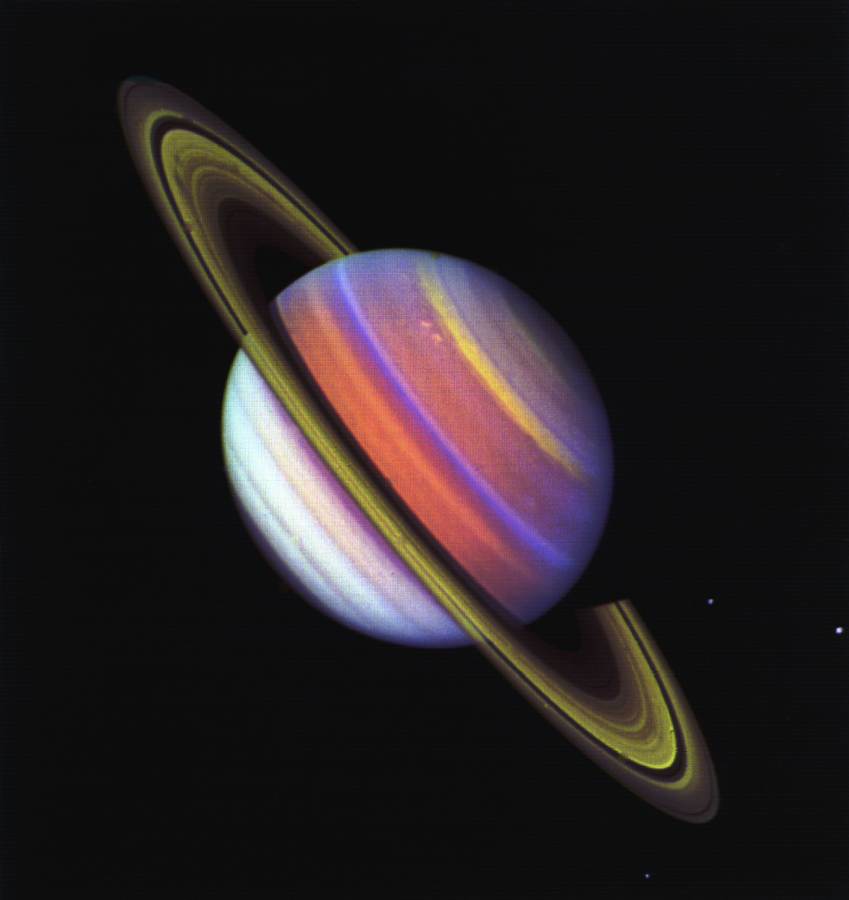

Saturn’s Atmospheric Changes

Saturn’s rings are bright and its northern hemisphere defined by bright features as NASA’s Voyager 2 approaches Saturn, which it will encounter on Aug. 25, 1981. Three images, taken through ultraviolet, violet and green filters on July 12, 1981, were combined to make this photograph. Several changes are apparent in Saturn’s atmosphere since Voyager 1’s November 1980 encounter, and the planet’s rings have brightened considerably due to the higher sun angle. Voyager 2 was 43 million kilometers (27 million miles) from Saturn when it took this photograph. The Voyager project is managed by the Jet Propulsion Laboratory, Pasadena, Calif.

Credit: NASA/JPL